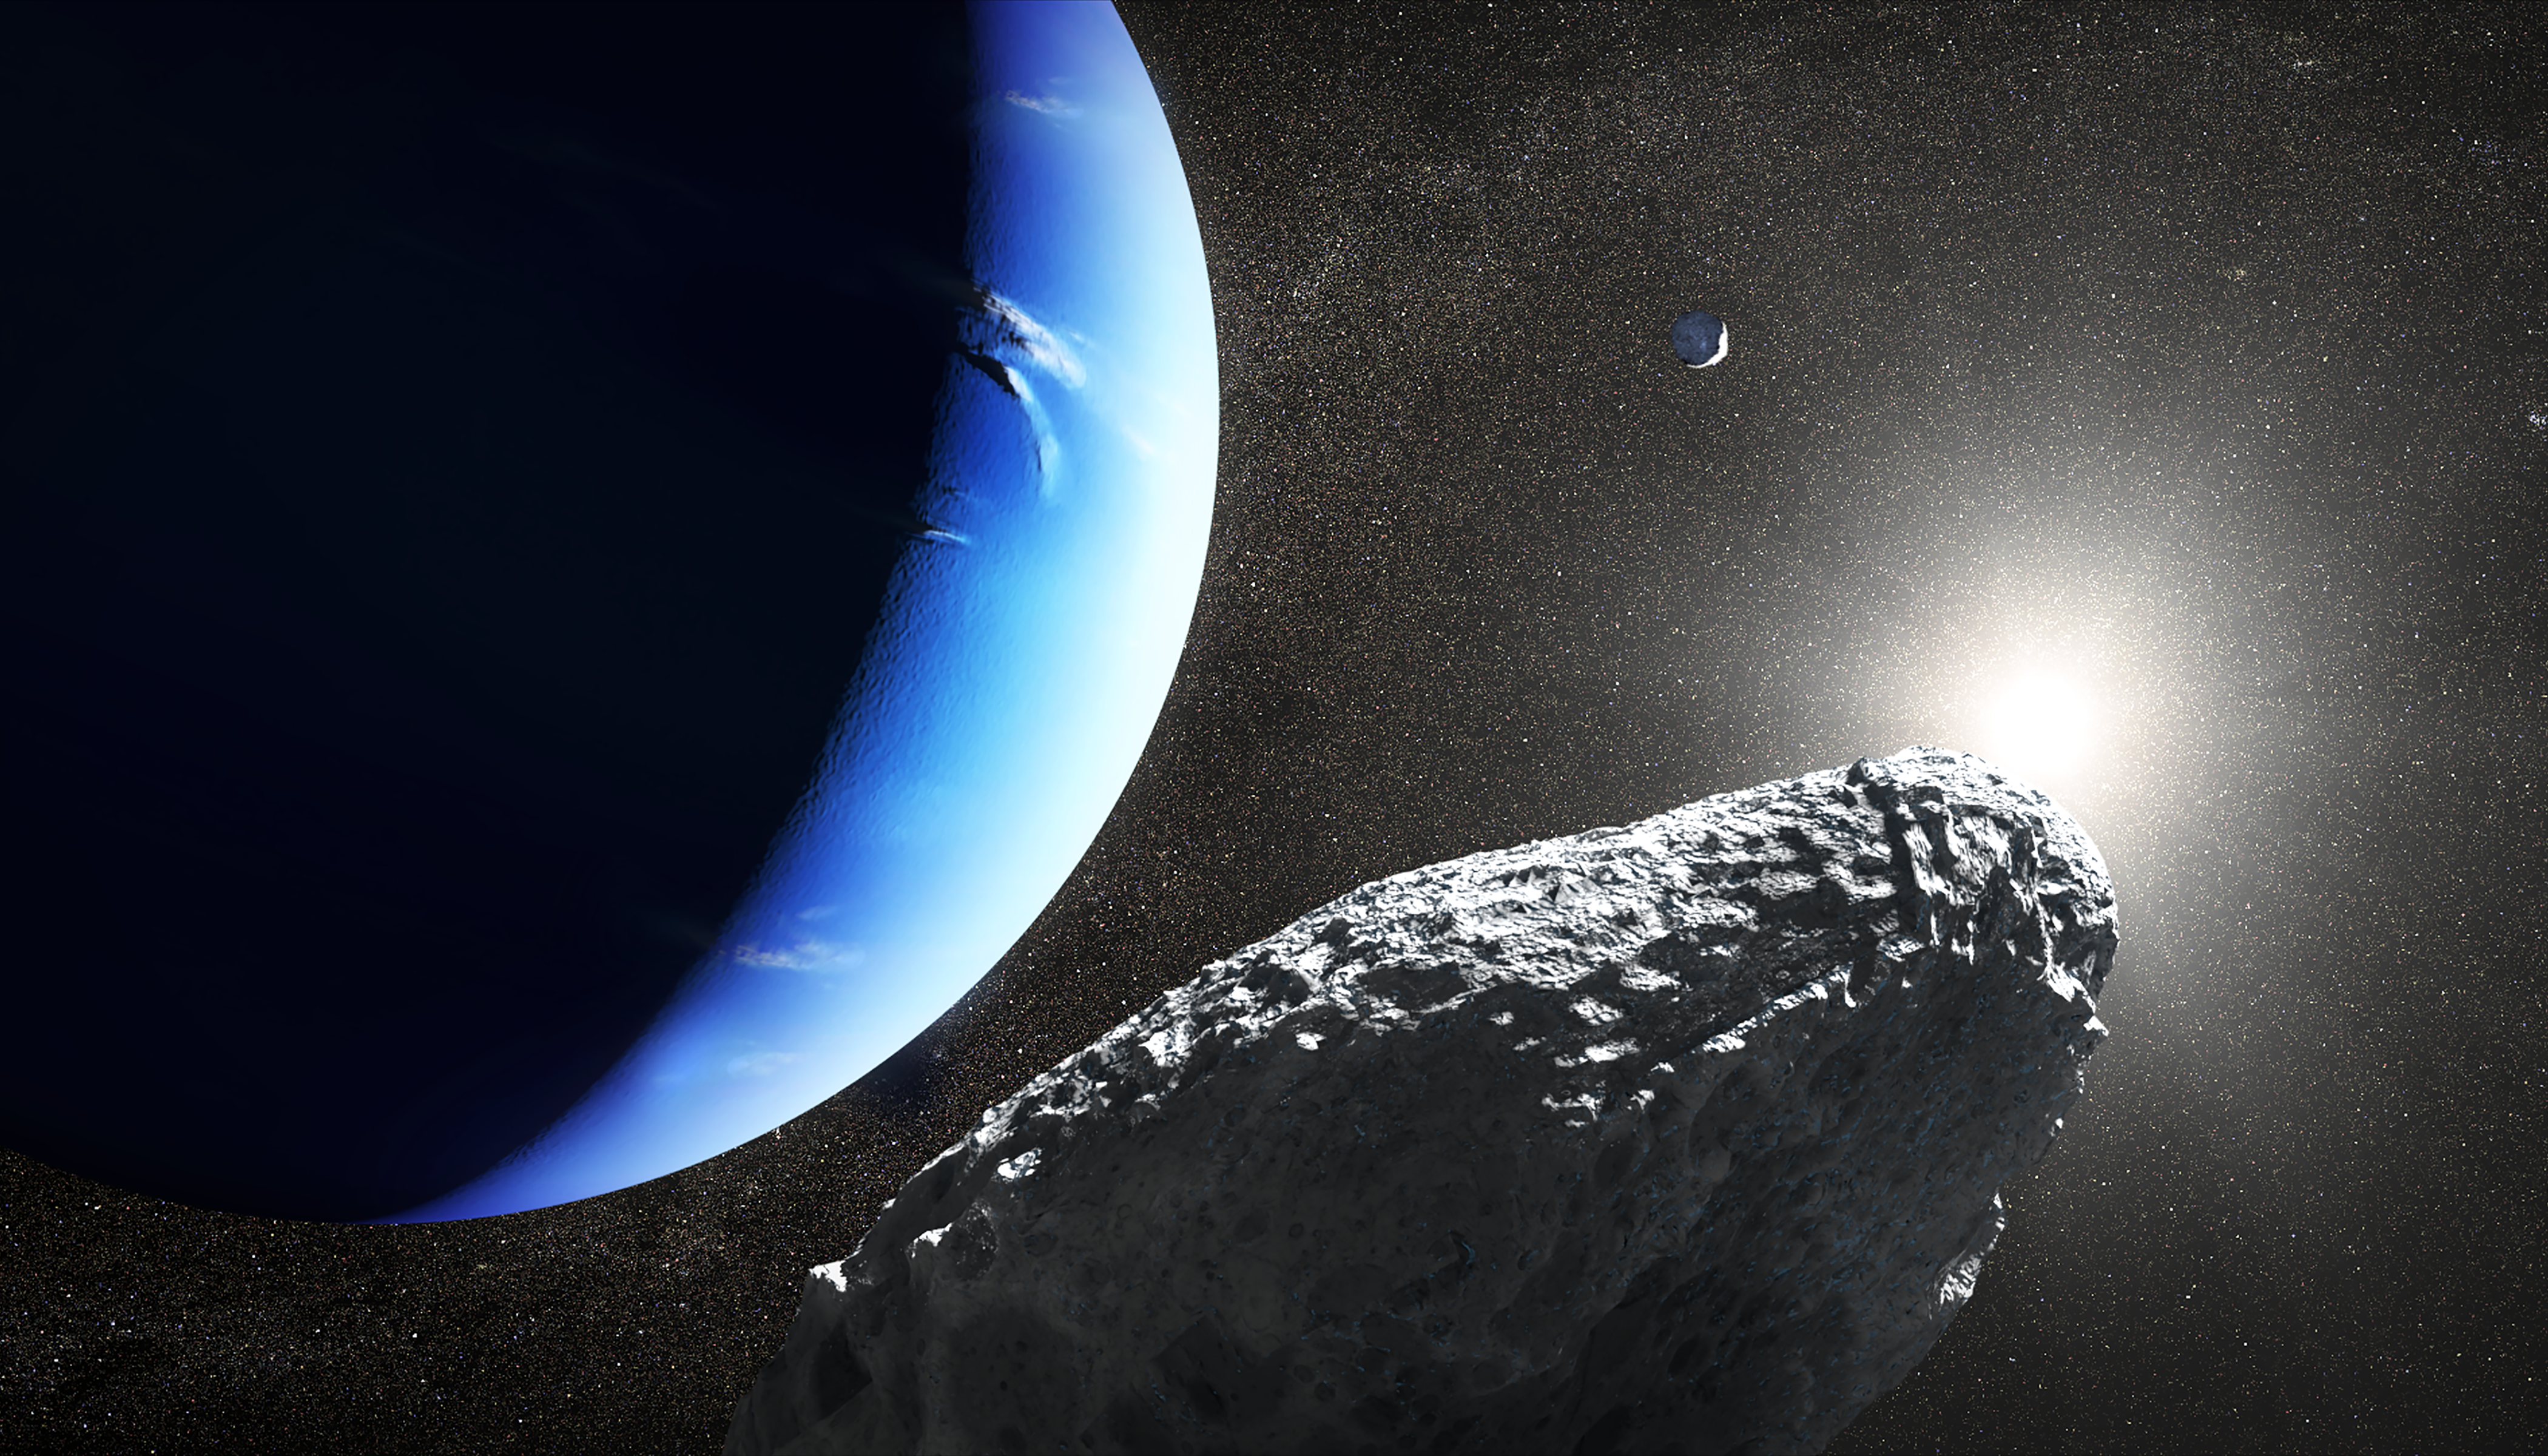

Artist’s Concept of Neptune’s Moon Hippocamp

This is an artist's concept of the tiny moon Hippocamp that was discovered by the Hubble Space Telescope in 2013. Only 20 miles across, it may actually be a broken-off fragment from a much larger neighboring moon, Proteus, seen as a crescent in the background. This is the first evidence for a moon being an offshoot from a comet collision with a much larger parent body.

Credit: NASA, ESA, and J. Olmsted (STScI)